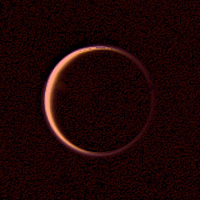

Night Side of Titan

Voyager 2 obtained this wide-angle image of the night side of Titan on Aug. 25, 1979 at a high phase angle of 154` and a range of 907,000 kilometers (563,000 miles). Green and violet images were combined to make this photograph. The result is a view of the extended atmosphere of this satellite of Saturn, the bright orangish ring being caused by the atmosphere’s scattering of the incident sunlight. The bluish outer ring is further evidence of scattering by the submicron size particles that extend several hundred kilometers above the main clouds. This type of photograph is a direct indication of Titan’s extensive atmosphere. The Voyager project is managed for NASA by the Jet Propulsion Laboratory, Pasadena.

Credit: NASA/JPL